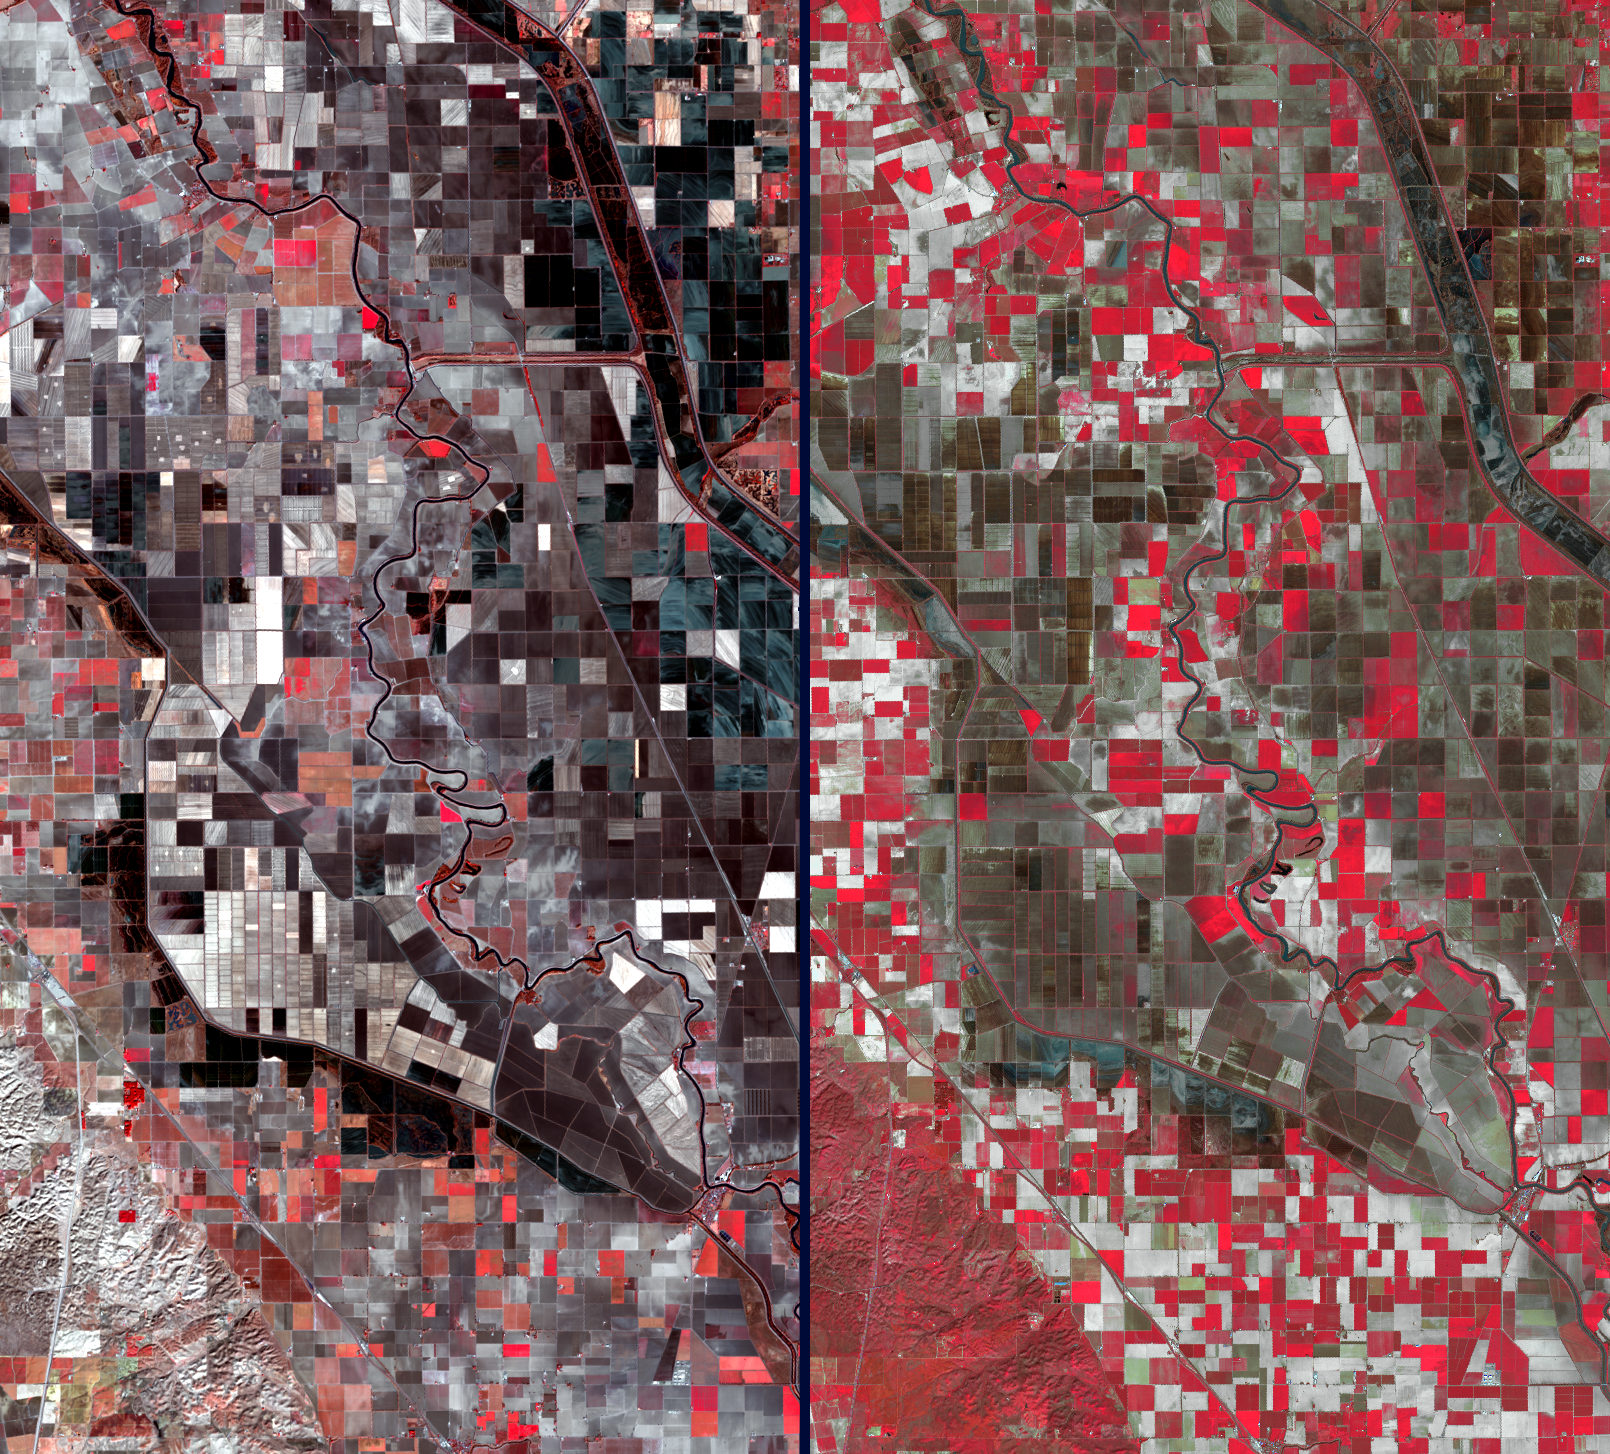

Stark Effects of California Drought on Agriculture seen by NASA Spacecraft

California’s severe drought has been particularly devastating to farmers in the Central Valley. Three consecutive years of below-normal rainfall have resulted in the most serious drought emergency in decades. Because California leads the nation in agricultural production and exports, the cost of food, including dairy products and meat, is increasing. Over an area southwest of Sacramento, the effect can be clearly seen in these two February satellite images acquired in 2014 and 2003. Vegetation is depicted in shades of red, while barren fields are dark brown and gray. The left image was acquired on Feb. 11, 2014 by Landsat 8, and the right image was acquired 11 years earlier, on Feb. 8, 2003 by the Advanced Spaceborne Thermal Emission and Reflection Radiometer (ASTER) instrument on NASA’s Terra spacecraft. The great increase of barren fields, and the bare hills in the southwest corner, are readily apparent. The images cover an area of 7.4 by 13.5 miles (12 by 21.7 kilometers), and are located at 38.9 degrees north, 121.8 degrees west.

With its 14 spectral bands from the visible to the thermal infrared wavelength region and its high spatial resolution of 15 to 90 meters (about 50 to 300 feet), ASTER images Earth to map and monitor the changing surface of our planet. ASTER is one of five Earth-observing instruments launched Dec. 18, 1999, on Terra. The instrument was built by Japan’s Ministry of Economy, Trade and Industry. A joint U.S./Japan science team is responsible for validation and calibration of the instrument and data products.

The broad spectral coverage and high spectral resolution of ASTER provides scientists in numerous disciplines with critical information for surface mapping and monitoring of dynamic conditions and temporal change. Example applications are: monitoring glacial advances and retreats; monitoring potentially active volcanoes; identifying crop stress; determining cloud morphology and physical properties; wetlands evaluation; thermal pollution monitoring; coral reef degradation; surface temperature mapping of soils and geology; and measuring surface heat balance.

The U.S. science team is located at NASA’s Jet Propulsion Laboratory, Pasadena, Calif. The Terra mission is part of NASA’s Science Mission Directorate, Washington, D.C.

Credit: NASA/GSFC/METI/ERSDAC/JAROS, and U.S./Japan ASTER Science Team